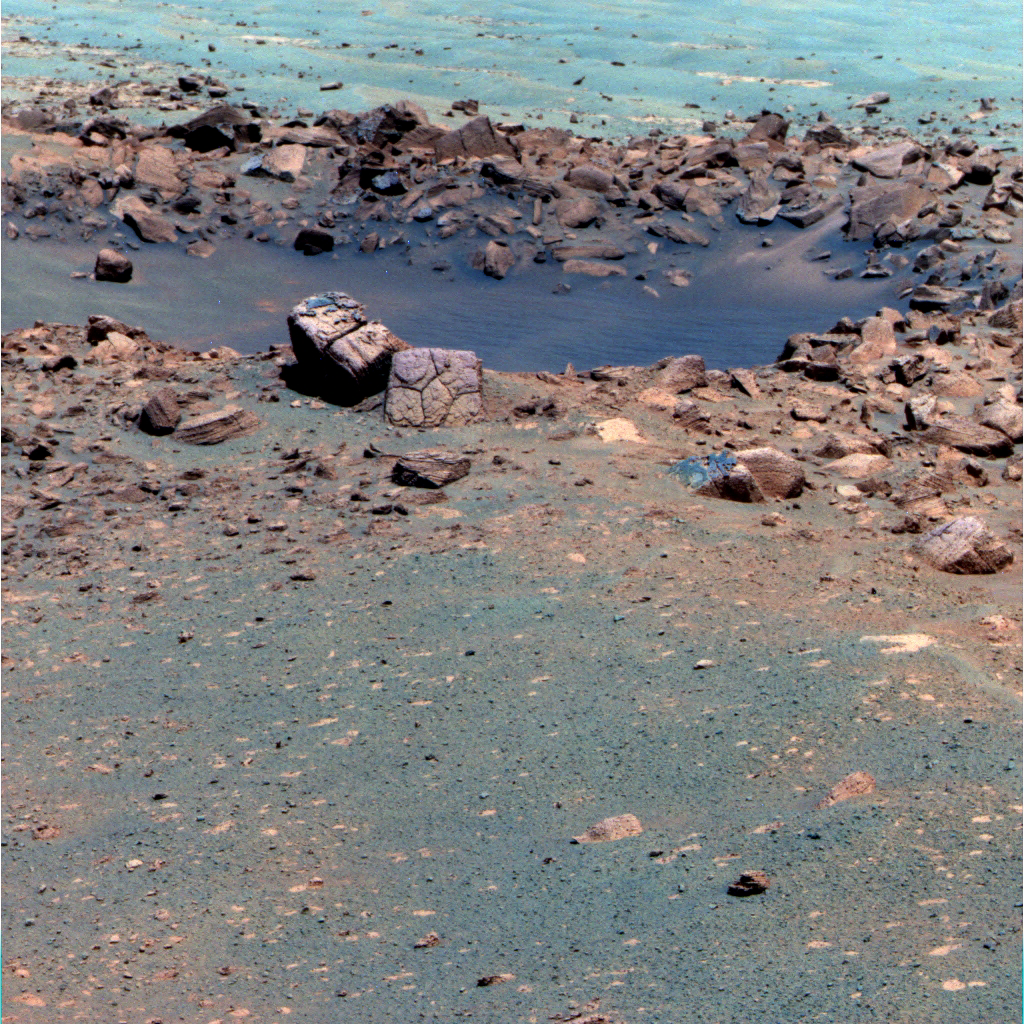

Chocolate Hills Rock

This false-color image shows the rock “Chocolate Hills,” perched on the rim of the 10-meter (33-foot) wide “Concepcion” crater.

This rock has a thick, dark-colored coating that is interesting to scientists because many of the rocks in the surrounding area have the same mysterious dark stuff. The coating could be remnants of a layer that was changed by the action of water and weather or, it could be a layer of rock that melted when a meteor (less than a foot across) impacted Mars, ejecting this rock and others and creating the crater “Concepcion.” Knowing its origins will help them understand the history of Mars. Opportunity’s mission is to figure out the “ingredients” of this morsel by studying the chemicals in it. Patches of unusual dark material can be seen on top of this rock and on several others in the scene.

The image was acquired by the Opportunity rover’s panoramic camera (Pancam) on its 2144th Martian day, or sol, on Mars (Feb. 3, 2010), using several of the panoramic camera’s filters (at wavelengths of 750 nanometers, 530 nanometers, and 430 nanometers).

The false-color enhancement increases the contrast between different rock and soil types on the Martian surface.

Credit: NASA/JPL-Caltech/Cornell